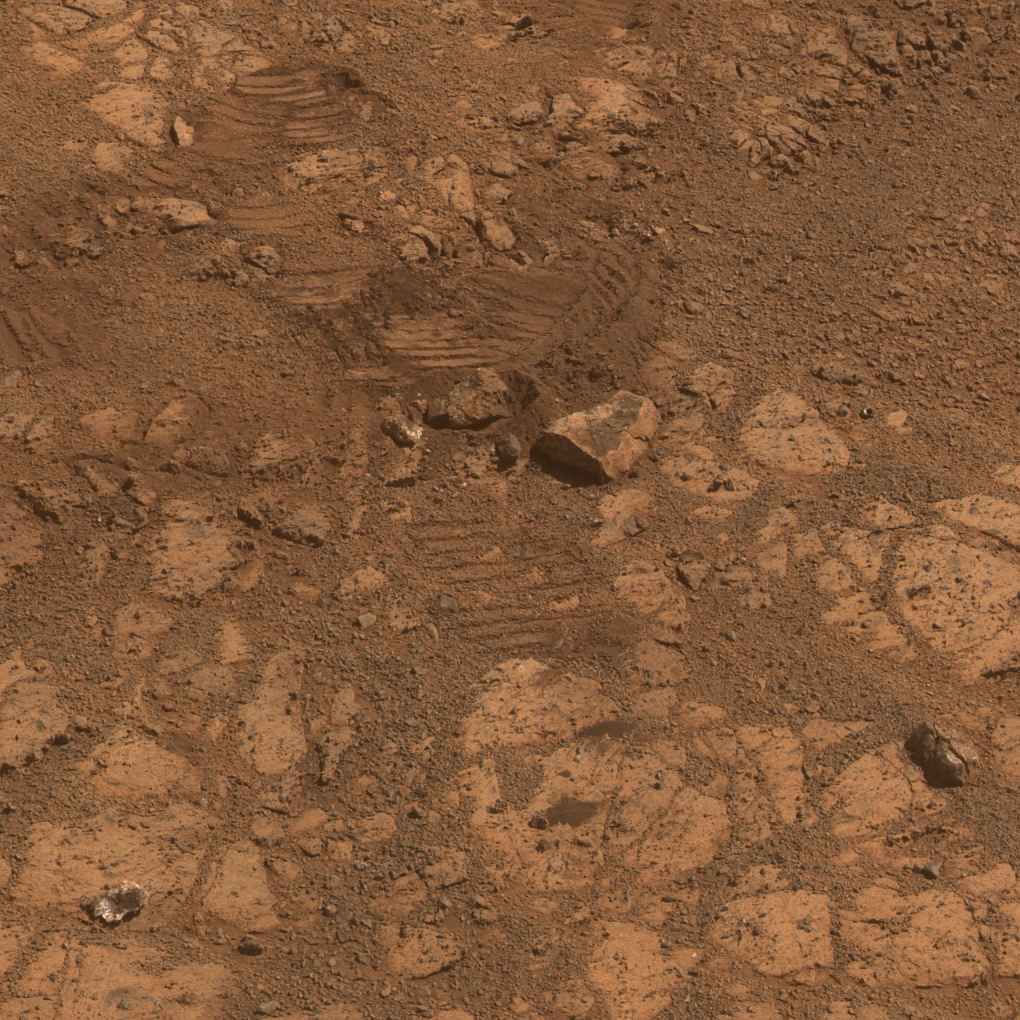

Where Martian ‘Jelly Doughnut’ Rock Came From

This image from the panoramic camera (Pancam) on NASA’s Mars Exploration Rover Opportunity shows the location of a rock called “Pinnacle Island” had been before it appeared in front of the rover in early January 2014. This image was taken during the 3,567th Martian day, or sol, of Opportunity’s work on Mars (Feb. 4, 2014).

Pinnacle Island, (see arrow in Figure 3 in the lower left corner of the scene), has a dark-red center and white rim, an appearance that has been likened to a jelly doughnut. It showed up in front of Opportunity in an image taken on Sol 3540 (Jan. 8, 2014) at a location where the rock had been absent in an image taken four sols earlier. Researchers used the microscopic imager and alpha particle X-ray spectrometer on Opportunity’s robotic arm to examine Pinnacle Island for several days in January.

In this February image, a rock that has been dubbed “Stuart Island,” with similar dark-red center and white edge, is visible just left the scene (see arrow in Figure 3 at near center). Its location is uphill from Pinnacle Island. The rover’s own solar panels blocked a view of it while the robotic-arm instruments were studying Pinnacle Island. The wheel track beside Stuart Island helps tell the story: Opportunity drove over a rock and broke it open. One of the pieces, Pinnacle Island, was knocked downhill.

For scale, Pinnacle Island is about 3 feet (1 meter) from Stuart Island.

The view merges exposures taken through three of the Pancam’s color filters and is presented in approximate true color. A version in false color, to emphasize subtle color differences among Martian surface materials, is available as Figure 1. A stereo version, Figure2, appears three dimensional when viewed through red-blue glasses with the red lens on the left.

JPL manages the Mars Exploration Rover Project for NASA’s Science Mission Directorate in Washington.

Credit: NASA/JPL-Caltech/Cornell Univ./Arizona State Univ.